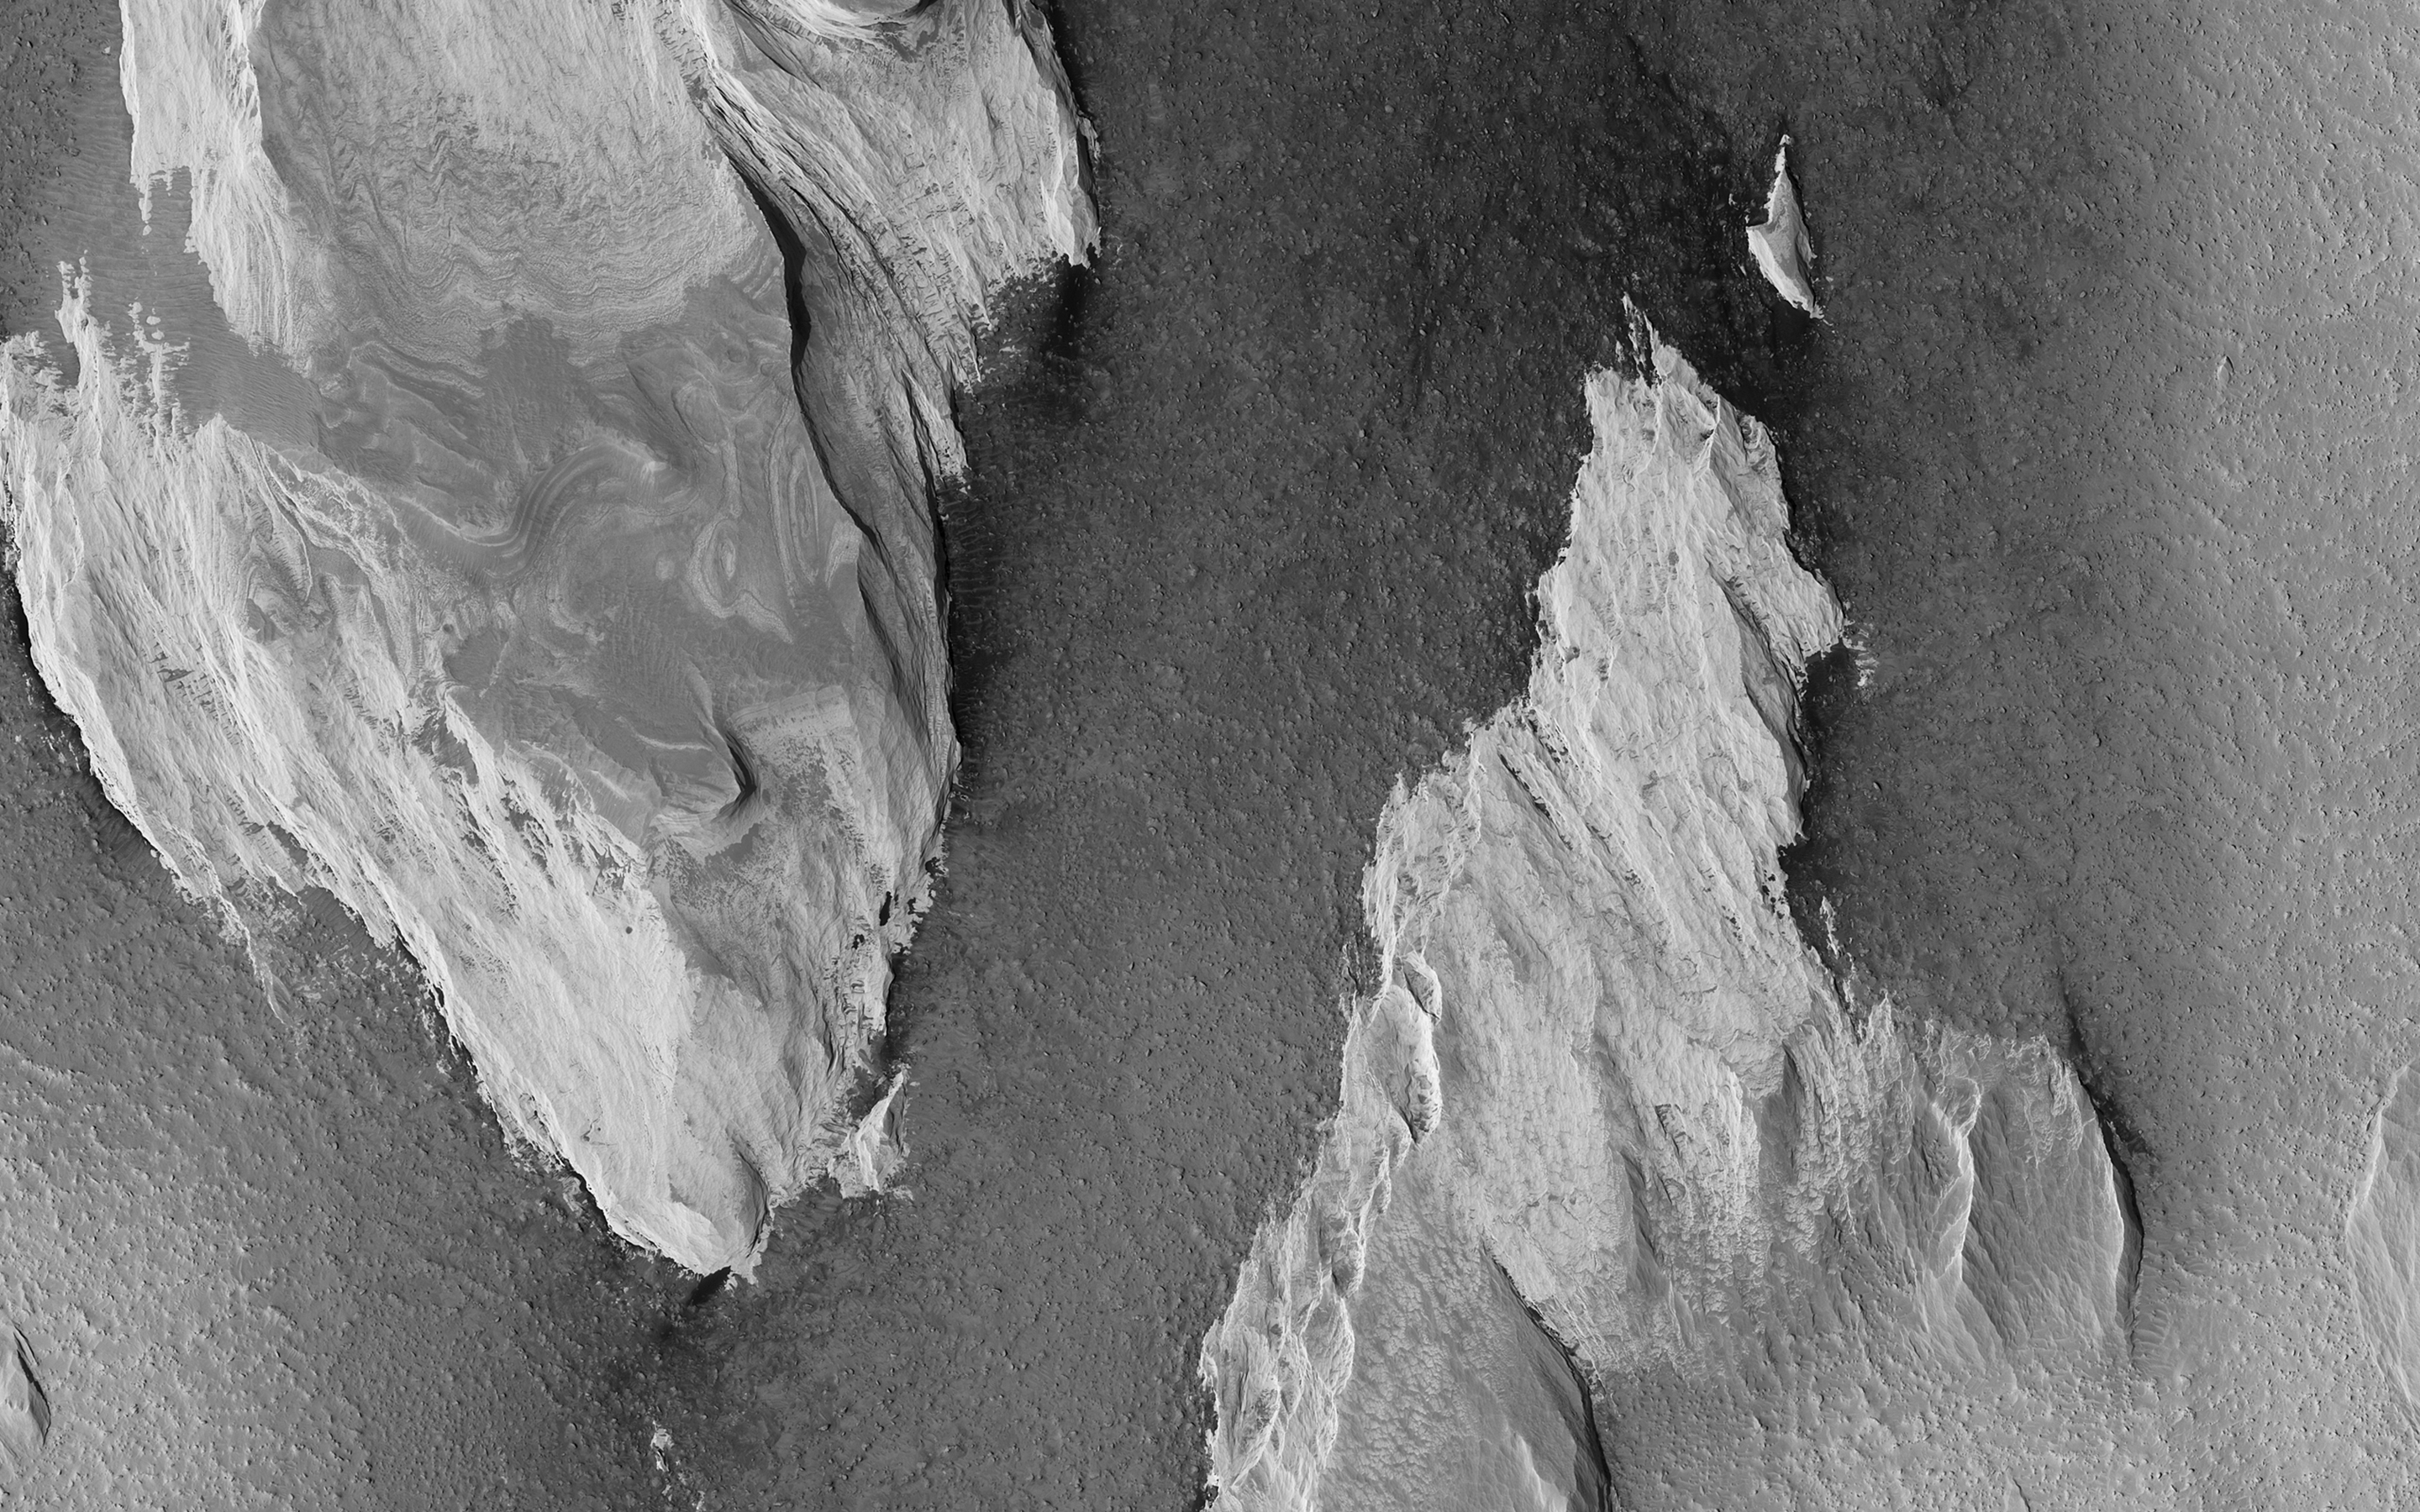

Yardangs: Nature’s Weathervanes

The prominent tear-shaped features in this image from NASA’s Mars Reconnaissance Orbiter (MRO) are erosional features called yardangs. Yardangs are composed of sand grains that have clumped together and have become more resistant to erosion than their surrounding materials.

As the winds of Mars blow and erode away at the landscape, the more cohesive rock is left behind as a standing feature. (This Context Camera image shows several examples of yardangs that overlie the darker iron-rich material that makes up the lava plains in the southern portion of Elysium Planitia.) Resistant as they may be, the yardangs are not permanent, and will eventually be eroded away by the persistence of the Martian winds.

For scientists observing the Red Planet, yardangs serve as a useful indicator of regional prevailing wind direction. The sandy structures are slowly eroded down and carved into elongated shapes that point in the downwind direction, like giant weathervanes. In this instance, the yardangs are all aligned, pointing towards north-northwest. This shows that the winds in this area generally gust in that direction.

The map is projected here at a scale of 50 centimeters (19.7 inches) per pixel. [The original image scale is 55.8 centimeters (21 inches) per pixel (with 2 x 2 binning); objects on the order of 167 centimeters (65.7 inches) across are resolved.] North is up.

The University of Arizona, Tucson, operates HiRISE, which was built by Ball Aerospace & Technologies Corp., Boulder, Colorado. NASA’s Jet Propulsion Laboratory, a division of Caltech in Pasadena, California, manages the Mars Reconnaissance Orbiter Project for NASA’s Science Mission Directorate, Washington.

Credit: NASA/JPL-Caltech/Univ. of Arizona